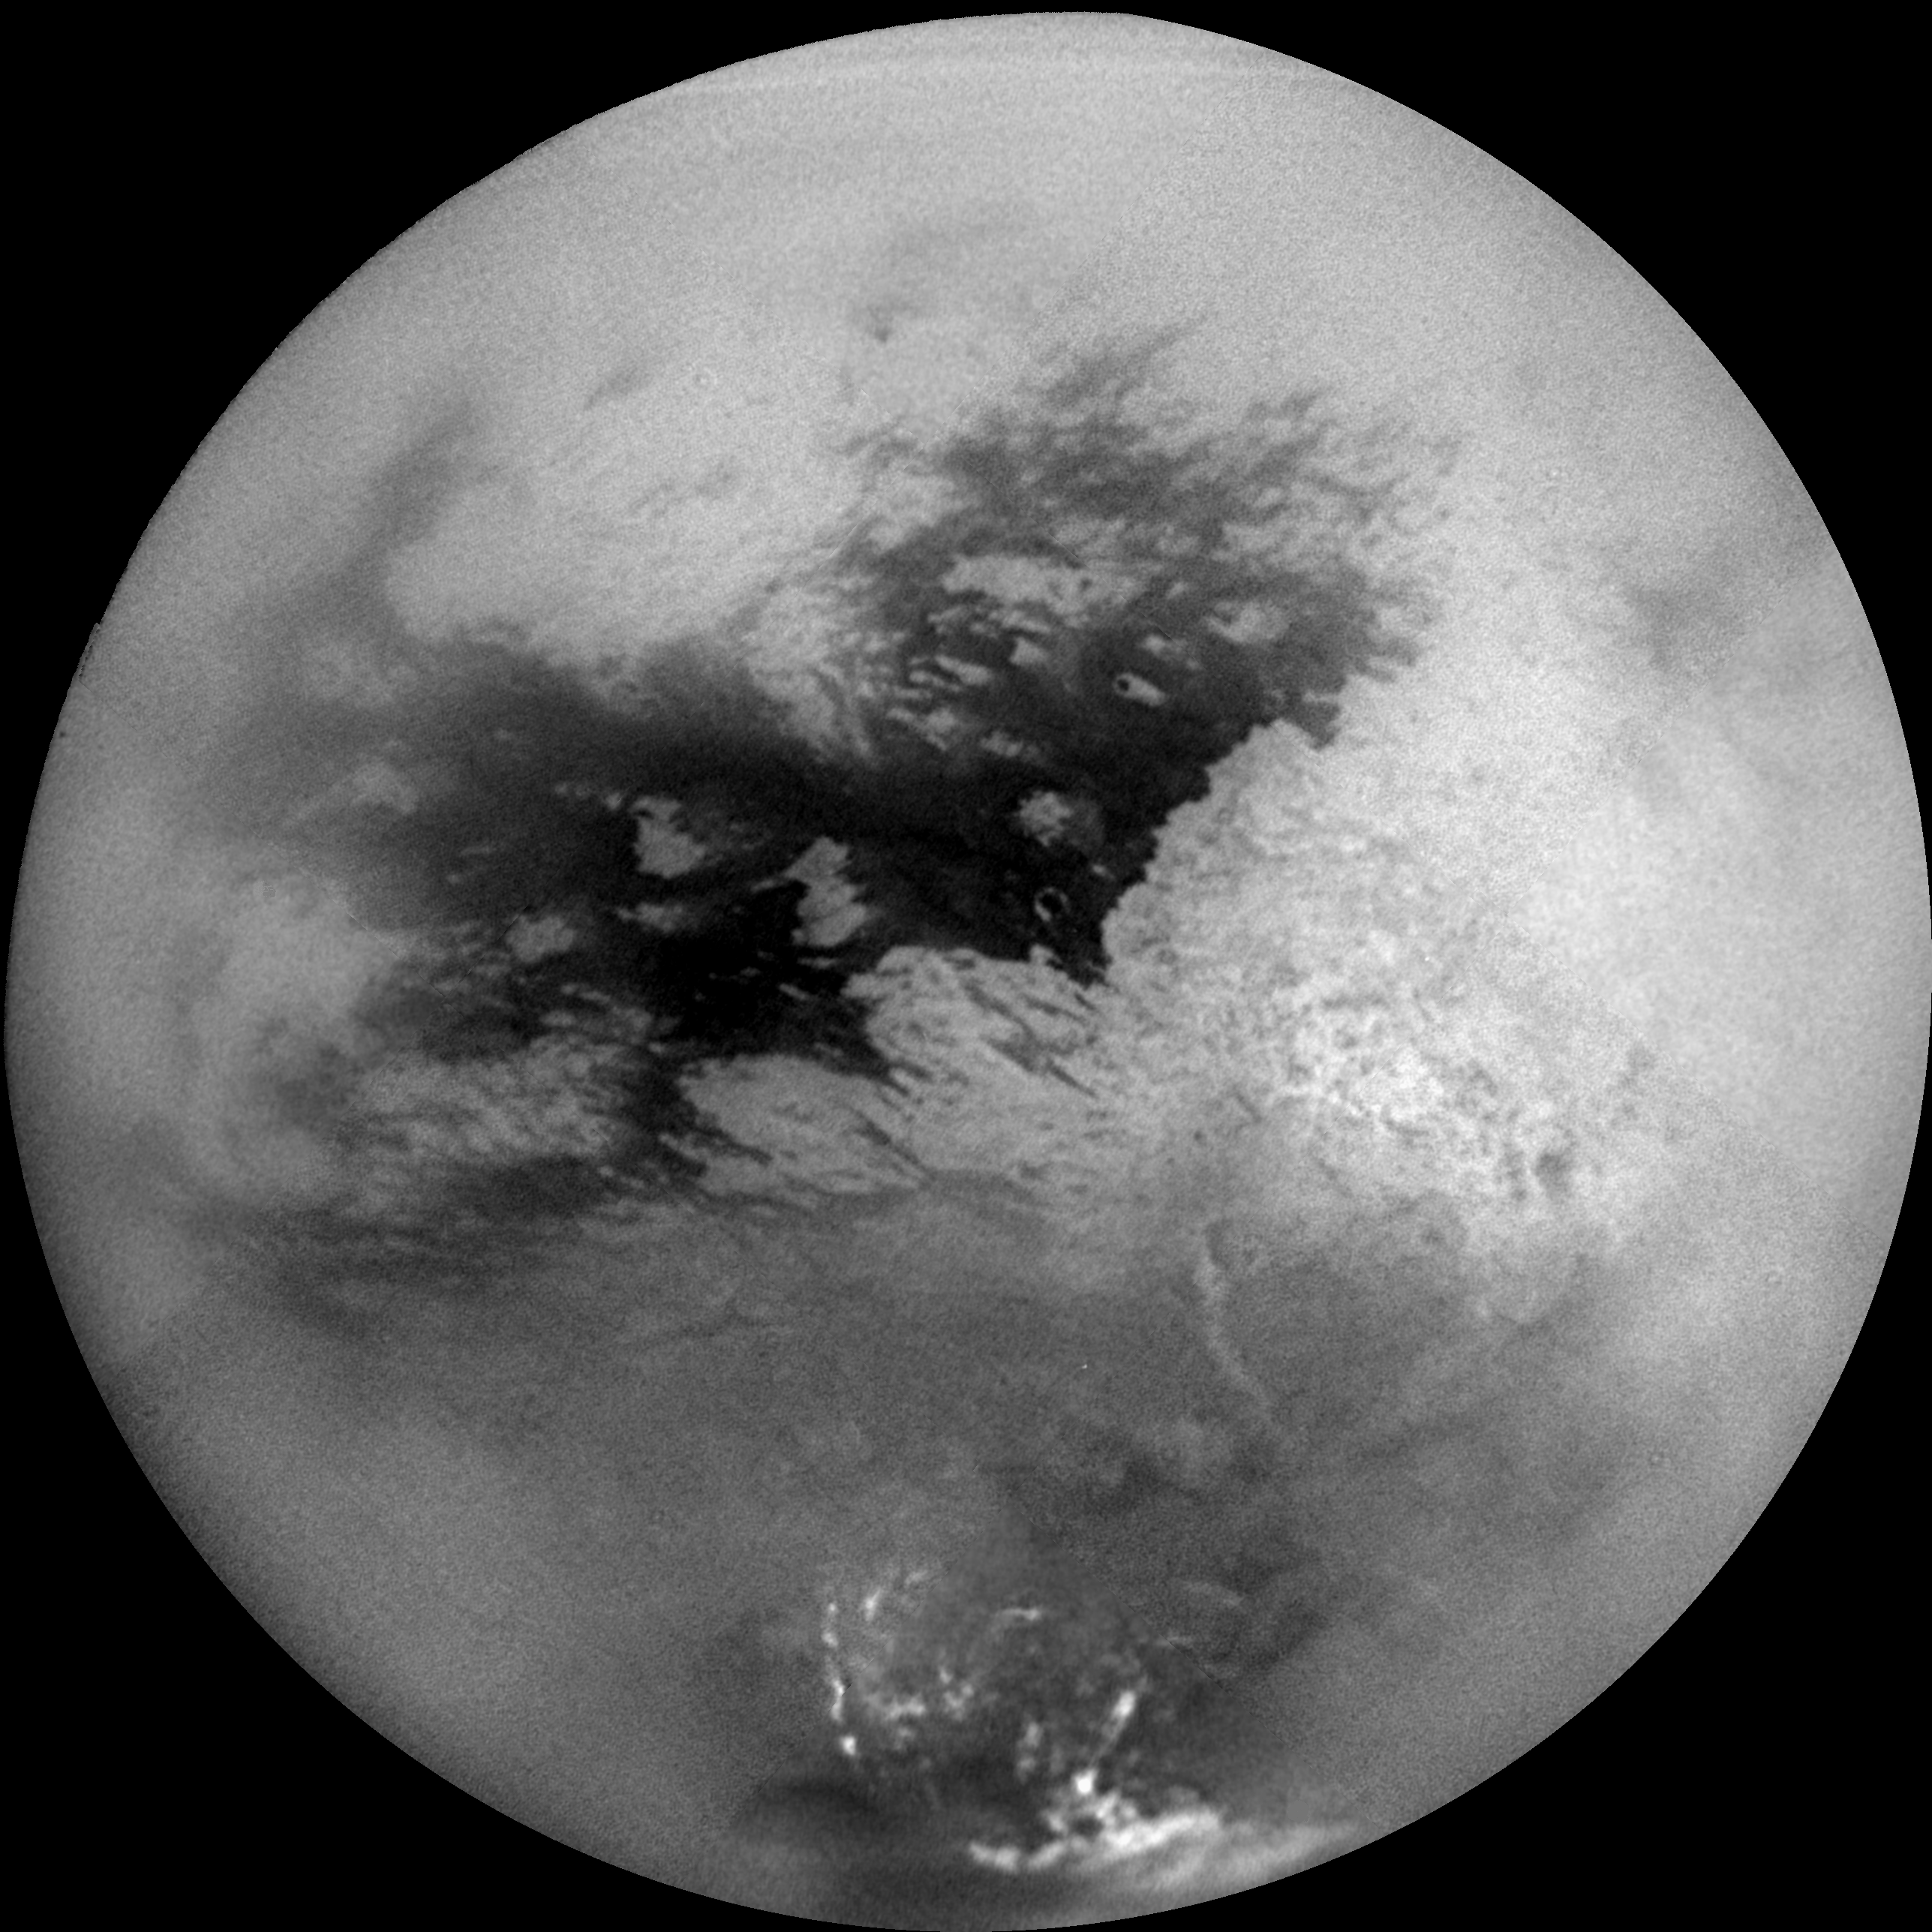

Hovering Over Titan

A mosaic of nine processed images recently acquired during Cassini’s first very close flyby of Saturn’s moon Titan on Oct. 26, 2004, constitutes the most detailed full-disc view of the mysterious moon.

The view is centered on 15 degrees South latitude, and 156 degrees West longitude. Brightness variations across the surface and bright clouds near the south pole are easily seen.

The images that comprise the mosaic have been processed to reduce the effects of the atmosphere and to sharpen surface features. The mosaic has been trimmed to show only the illuminated surface and not the atmosphere above the edge of the moon. The Sun was behind Cassini so nearly the full disc is illuminated. Pixels scales of the composite images vary from 2 to 4 kilometers per pixel (1.2 to 2.5 miles per pixel).

Surface features are best seen near the center of the disc, where the spacecraft is looking directly downwards; the contrast becomes progressively lower and surface features become fuzzier towards the outside, where the spacecraft is peering through haze, a circumstance that washes out surface features.

The brighter region on the right side and equatorial region is named Xanadu Regio. Scientists are actively debating what processes may have created the bizarre surface brightness patterns seen here. The images hint at a young surface with, no obvious craters. However, the exact nature of that activity, whether tectonic, wind-blown, fluvial, marine, or volcanic is still to be determined.

The images comprising this mosaic were acquired from distances ranging from 650,000 kilometers (400,000 miles) to 300,000 kilometers (200,000 miles).

The Cassini-Huygens mission is a cooperative project of NASA, the European Space Agency and the Italian Space Agency. The Jet Propulsion Laboratory, a division of the California Institute of Technology in Pasadena, manages the Cassini-Huygens mission for NASA’s Office of Space Science, Washington, D.C. The Cassini orbiter and its two onboard cameras, were designed, developed and assembled at JPL. The imaging team is based at the Space Science Institute, Boulder, Colo.

Credit: NASA/JPL/Space Science Institute